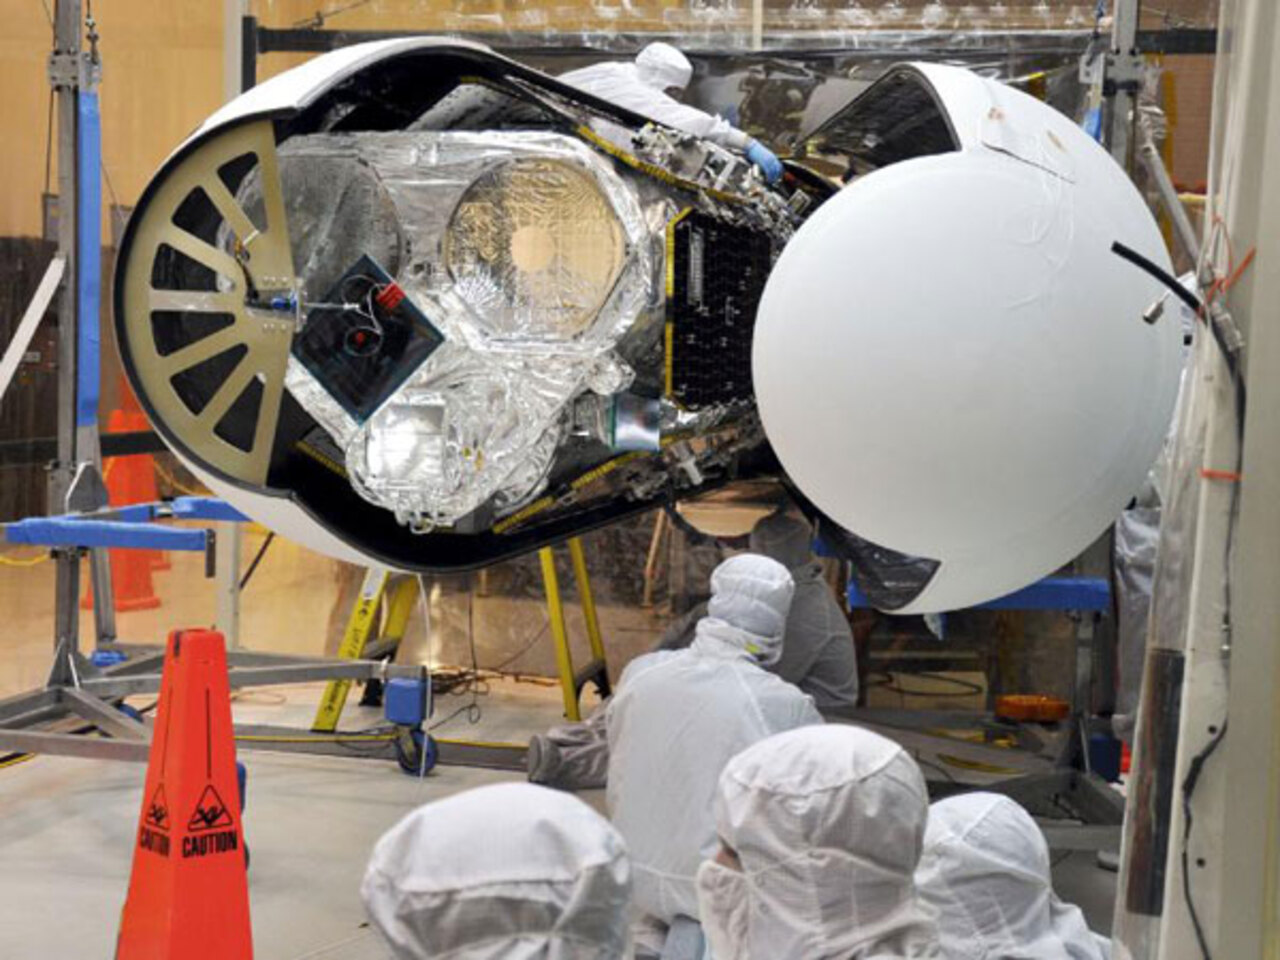

Wrapping NuSTAR in Its Rocket Nose Cone

An Orbital Sciences technician completes final checks of NuSTAR, inside the Orbital Sciences processing facility at Vandenberg Air Force Base in California before the Pegasus payload fairing is secured around it. At this stage, NuSTAR was already mated to its Pegasus XL rocket, which is positioned behind the spacecraft outside the environmental enclosure. Encapsulation of NuSTAR in its fairing was a significant pre-launch milestone. The fairing protected the spacecraft from the heat and aerodynamic pressure generated during ascent to orbit.

After processing of the rocket and spacecraft are complete, they were flown on Orbital's L-1011 carrier aircraft from Vandenberg to the Ronald Reagan Ballistic Missile Defense Test Site on the Pacific Ocean¹s Kwajalein Atoll. From there, NuSTAR was sucessfully launched on June 13th, 2012.

Credit: NASA